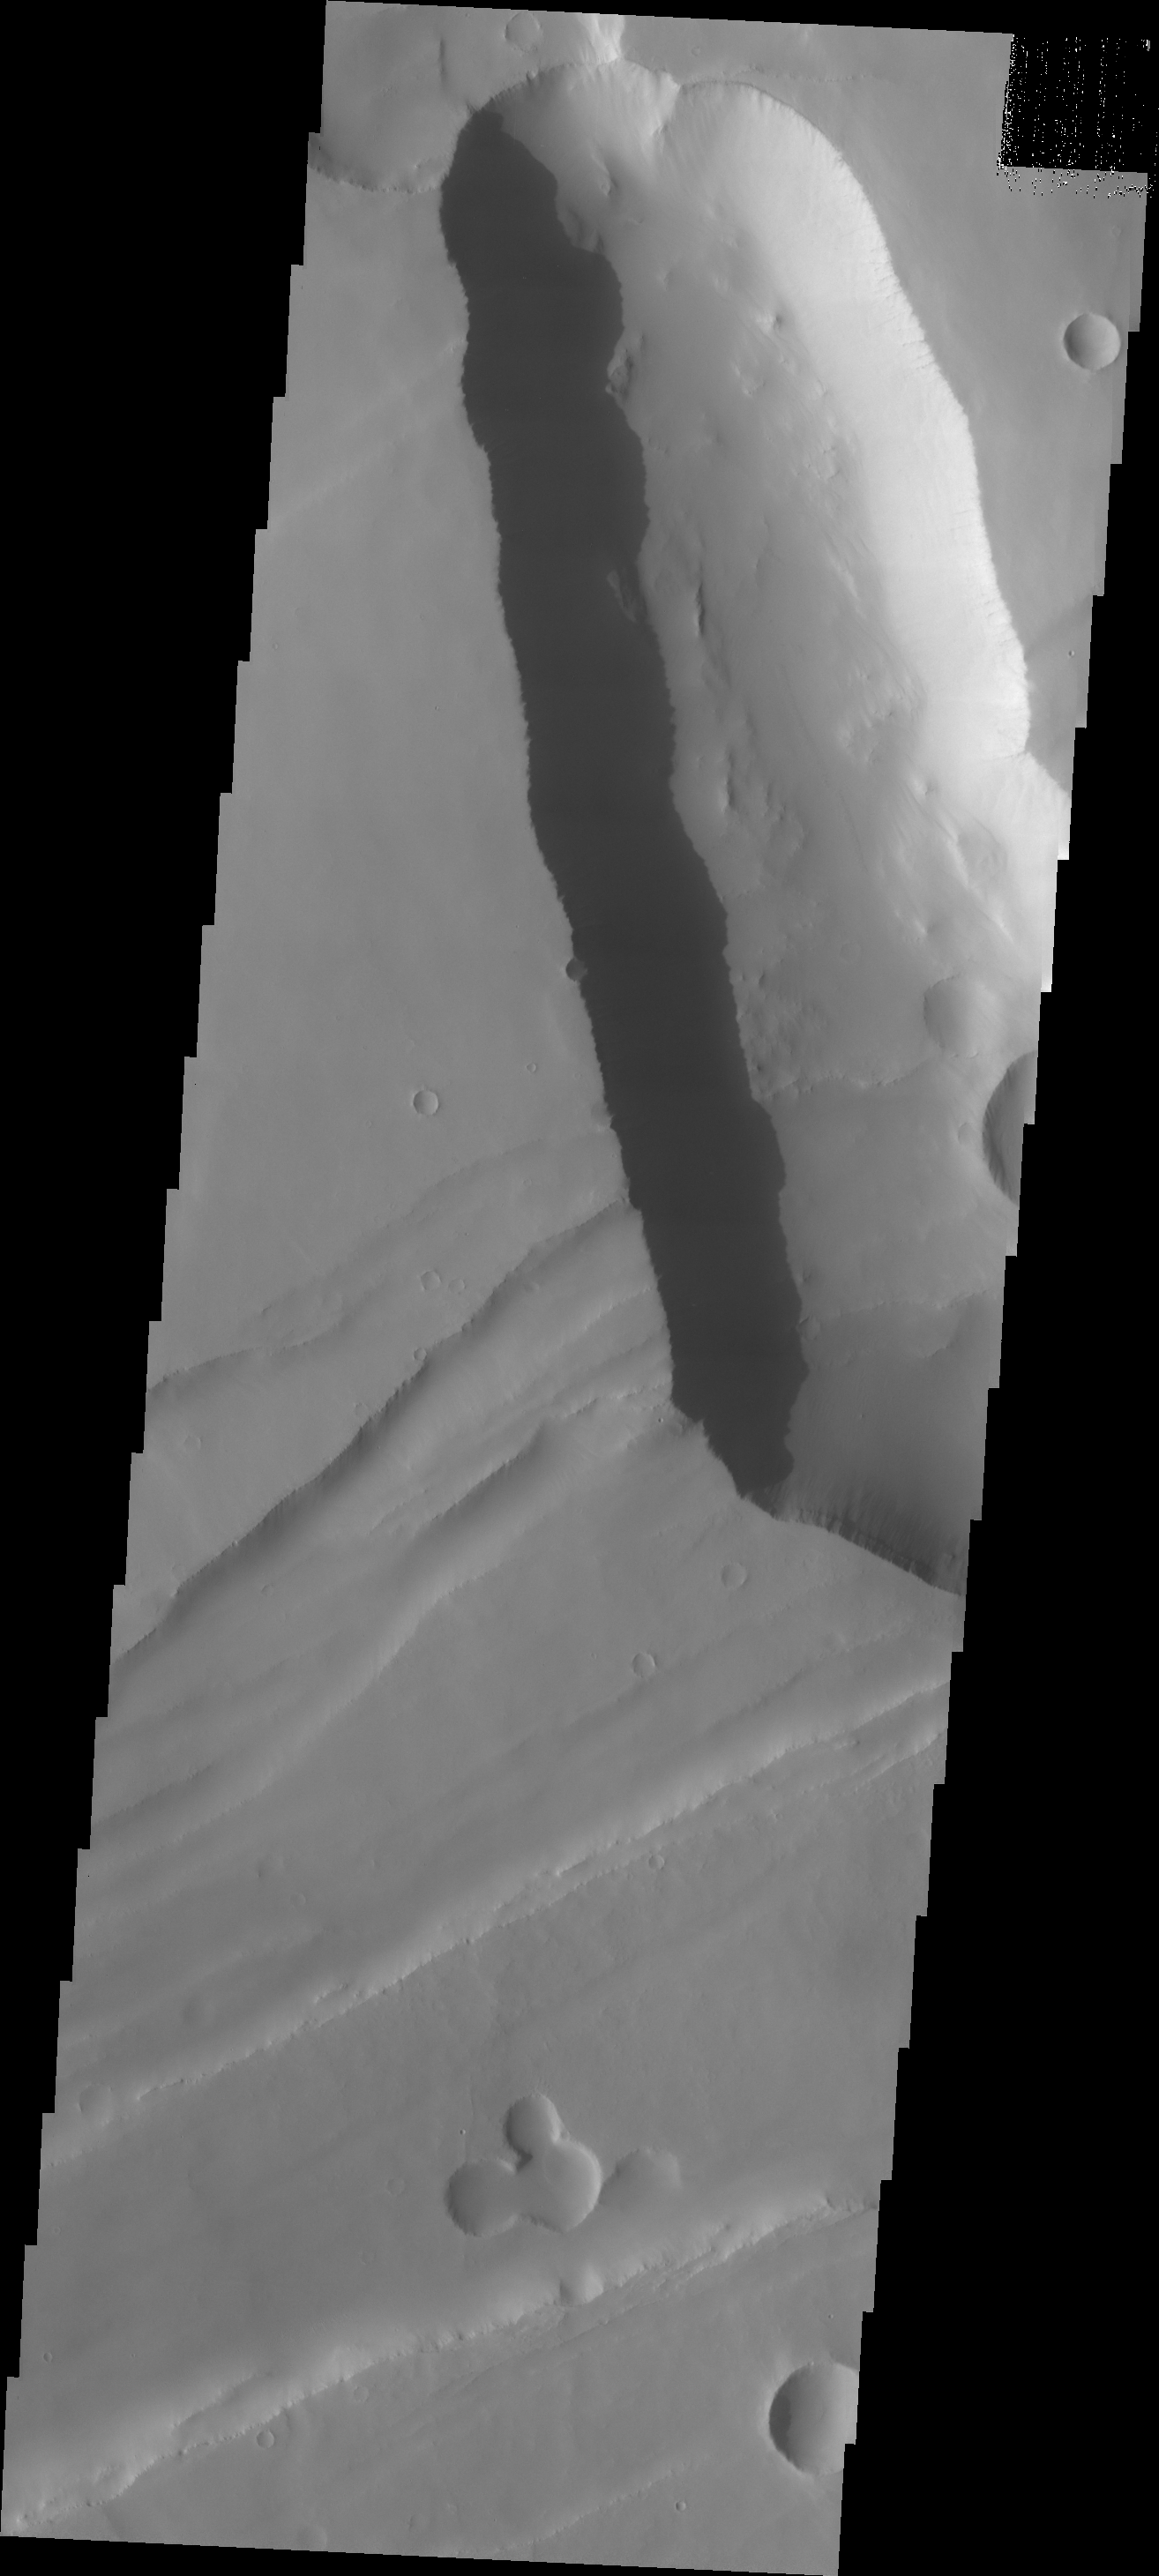

THEMIS Art #115

Do you see what I see? Poor Mickey Mouse, only his head remains at the bottom of this VIS image.

Credit: NASA/JPL-Caltech/ASU